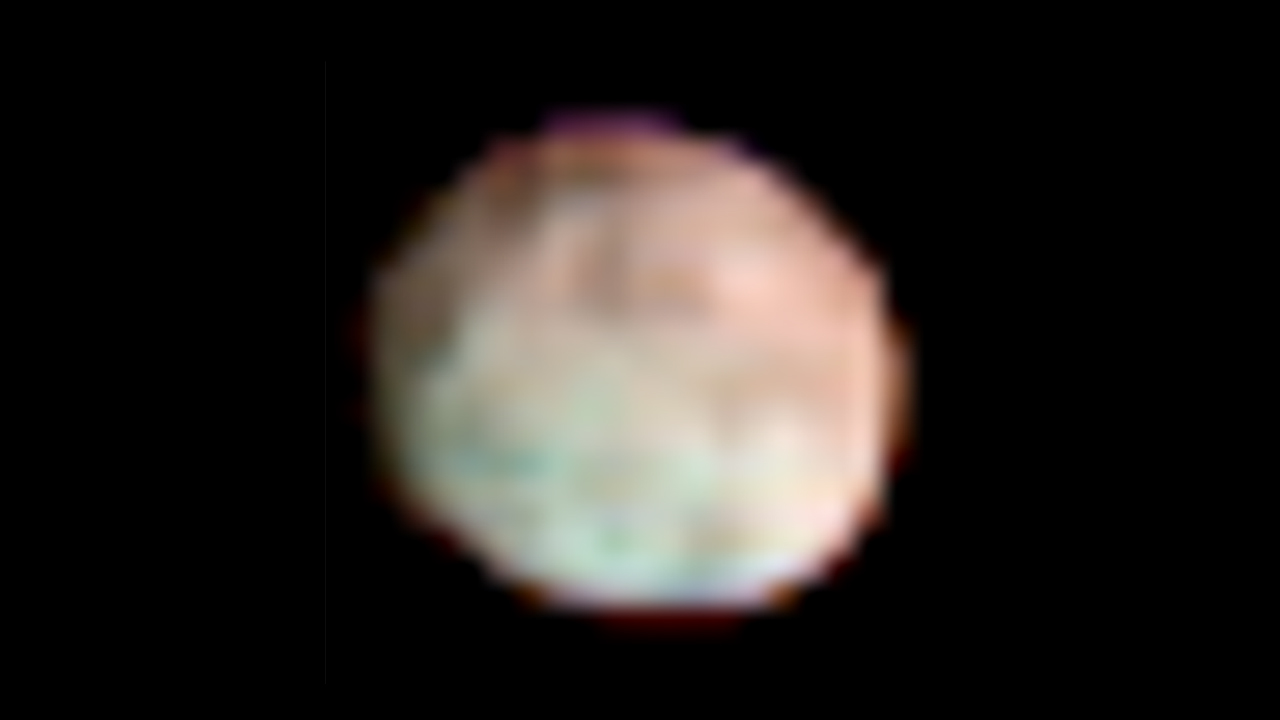

Vesta in the Infrared

This global, colorized image of the giant asteroid Vesta from NASA’s Dawn mission reveals how the minerals are distributed on the surface. Infrared data from Dawn’s visible and infrared mapping spectrometer show Vesta has more large-scale variations in surface material than other asteroids. The northern and equatorial regions, which appear reddish in the spectrometer data, stand in stark contrast to the southern regions, which appear bluish. The composition of the surface in these regions is therefore different. The bluish southern areas represent layers deep below the surface, from the lower crust. Analysis of spectrometer data reveal that the reddish areas are more dominated by rocks that formed volcanically and are richer in iron.

The visible and infrared mapping spectrometer onboard Dawn collects reflected and emitted radiation in a broad range of wavelengths. This colorized image uses three of the instrument’s 864 channels.

This image was taken on June 30, 2011, during Dawn’s approach to Vesta, from an altitude of about 62,000 miles (99,000 kilometers).

The Dawn mission to Vesta and Ceres is managed by NASA’s Jet Propulsion Laboratory, a division of the California Institute of Technology in Pasadena, for NASA’s Science Mission Directorate, Washington. UCLA is responsible for overall Dawn mission science. The visible and infrared mapping spectrometer was provided by the Italian Space Agency and is managed by the Italy’s National Institute for Astrophysics, Rome, in collaboration with Selex Galileo, where it was built.

Credit: NASA/JPL-Caltech/UCLA/INAF